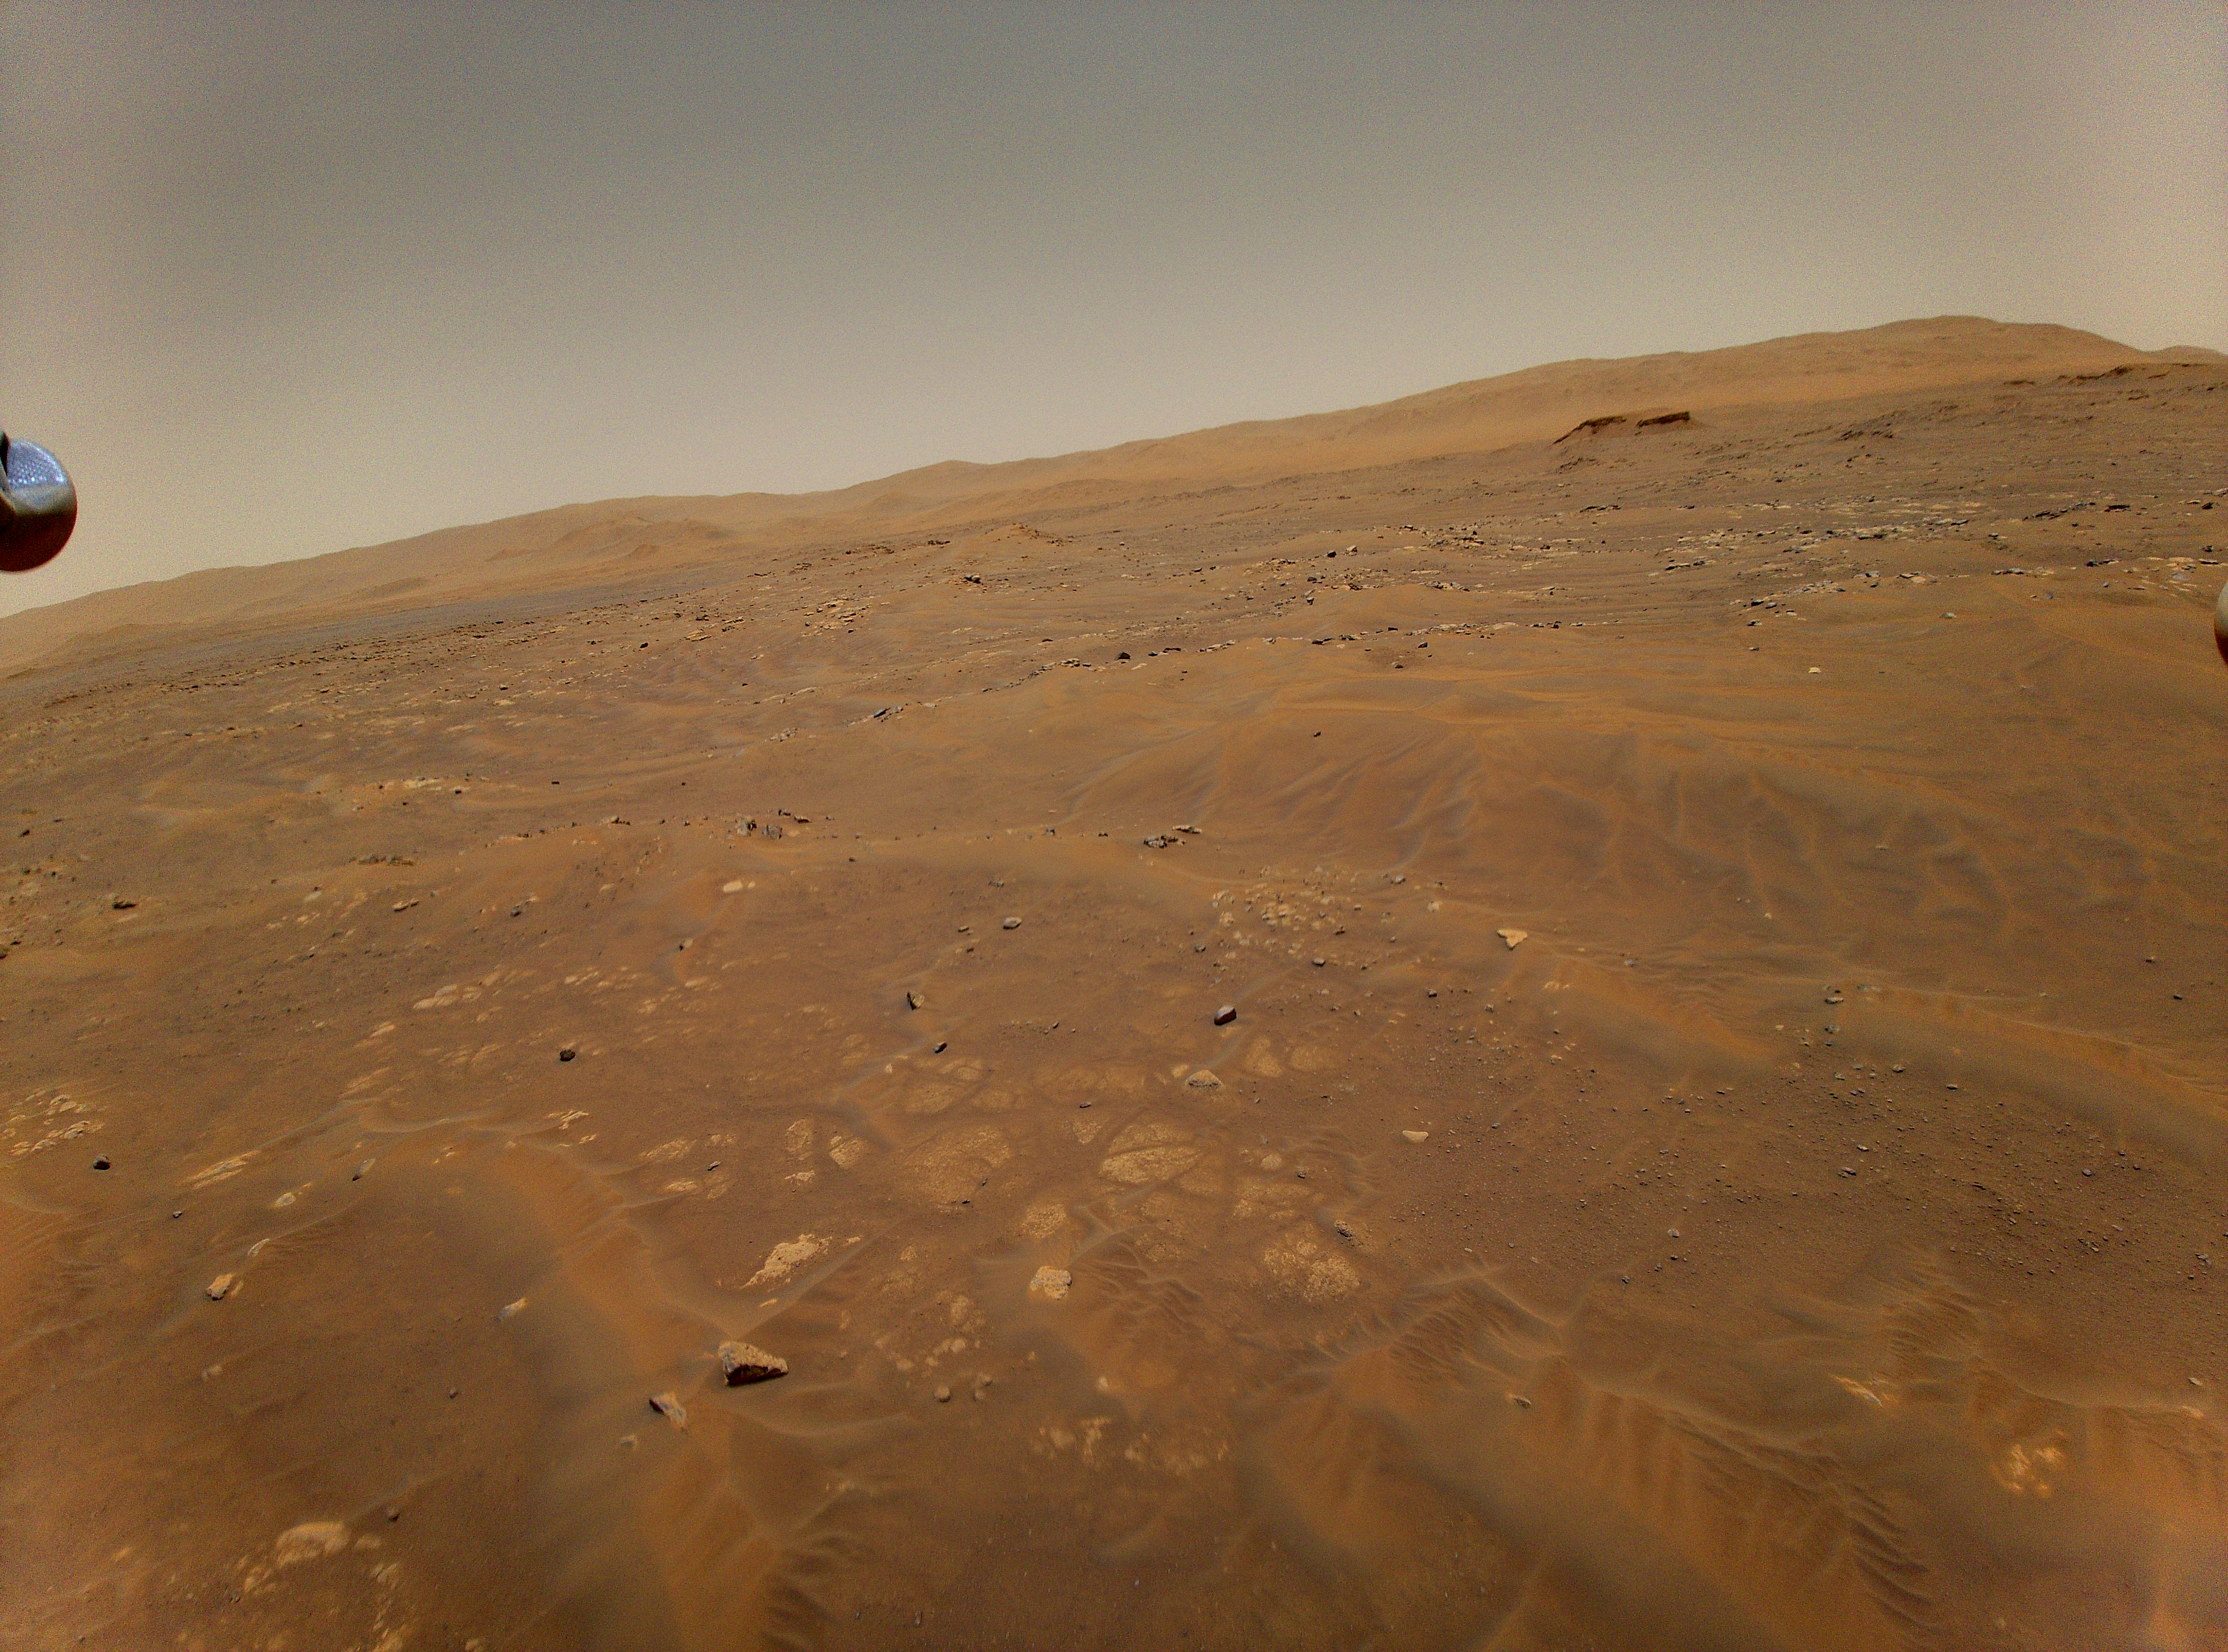

Ingenuity Flight Six Navcam Image

This image looking west toward the Séítah geologic unit on Mars was taken from the height of 33 feet (10 meters) by NASA’s Ingenuity Mars helicopter during its sixth flight, on May 22, 2021.

The Ingenuity Mars Helicopter was built by JPL, which also manages the technology demonstration project for NASA Headquarters. It is supported by NASA’s Science, Aeronautics Research, and Space Technology mission directorates. NASA’s Ames Research Center in California’s Silicon Valley, and NASA’s Langley Research Center in Hampton, Virginia, provided significant flight performance analysis and technical assistance during Ingenuity’s development. AeroVironment Inc., Qualcomm, and SolAero also provided design assistance and major vehicle components. Lockheed Martin Space designed and manufactured the Mars Helicopter Delivery System.

Credit: NASA/JPL-Caltech